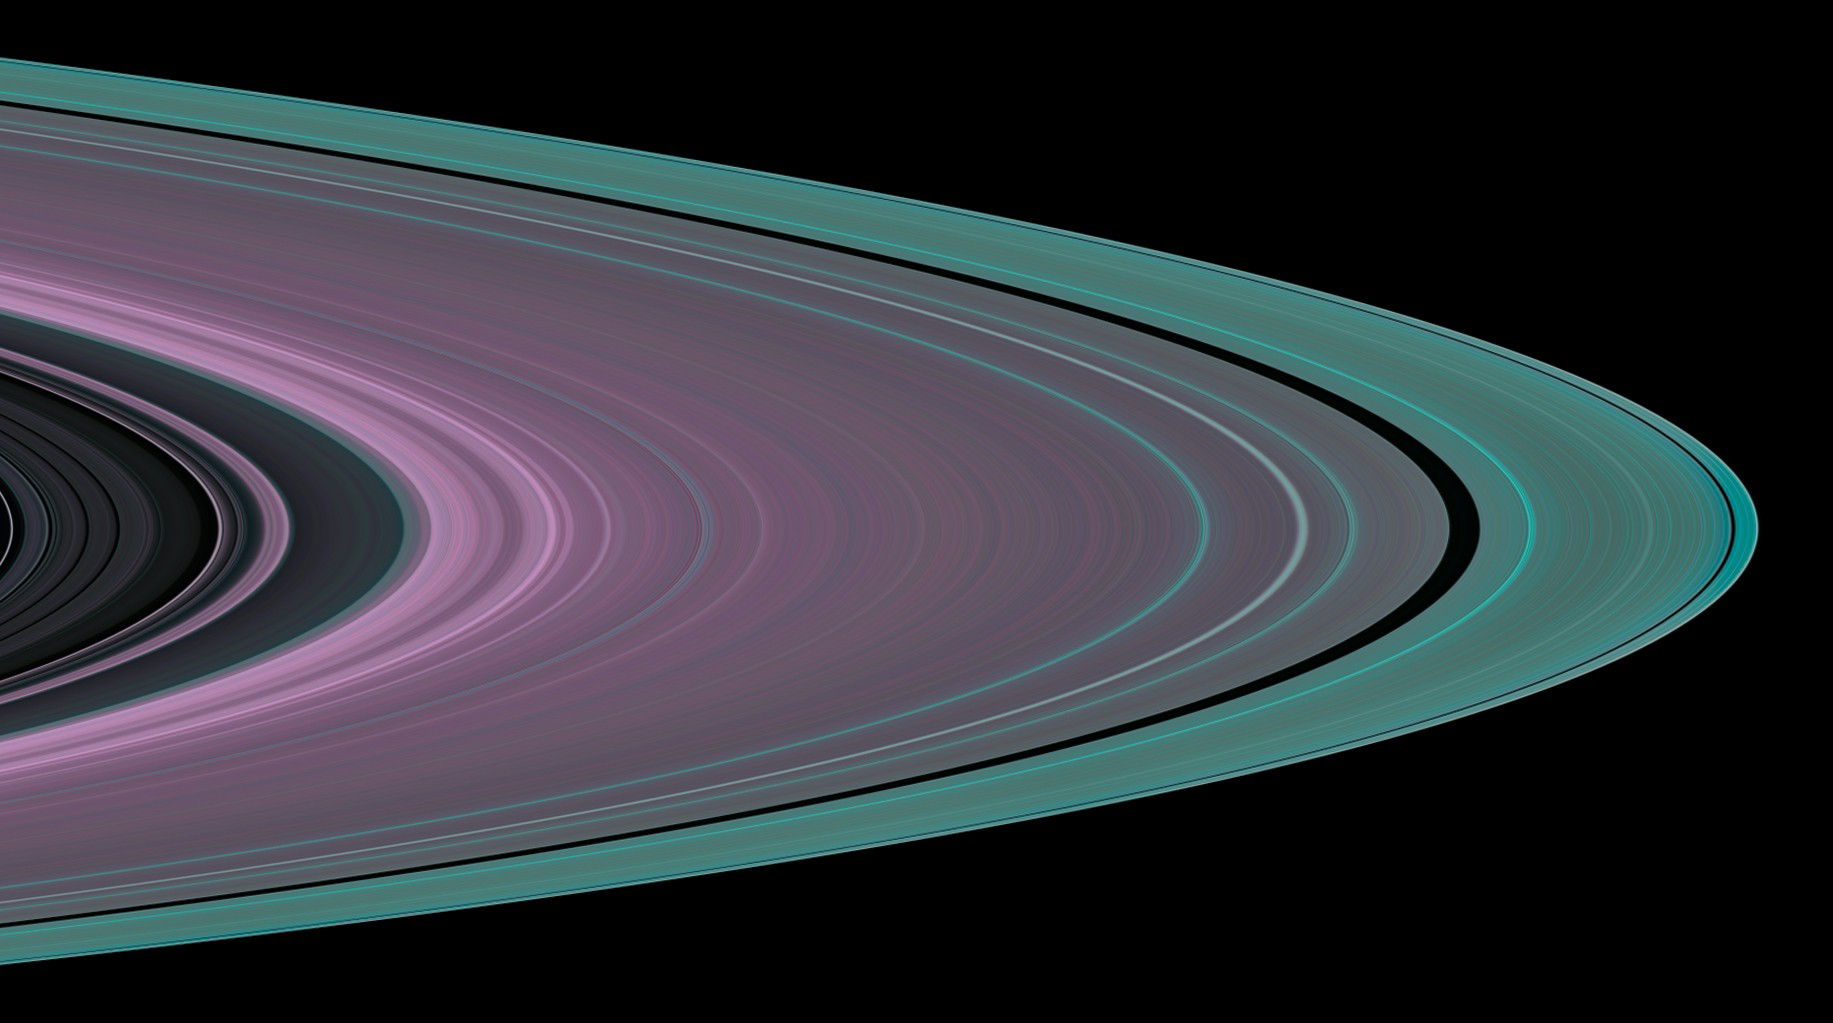

Small Particles in Ring A

Specially designed Cassini orbits place Earth and Cassini on opposite sides of Saturn’s rings, a geometry known as occultation. Cassini conducted the first radio occultation observation of Saturn’s rings on May 3, 2005.

Three simultaneous radio signals of 0.94, 3.6, and 13 centimeter wavelengths (Ka-, X-, and S-bands) were sent from Cassini through the rings to Earth. The observed change of each signal as Cassini moved behind the rings provided a profile of the distribution of ring material and an optical depth profile.

This simulated image was constructed from the measured optical depth profiles of the Cassini Division and ring A. It depicts the observed structure at about 10 kilometers (6 miles) in resolution. Many radial features evident across ring A, but especially exterior to the Encke and Keeler gaps (the broad and narrow black bands on the right side of the image), are wavy features called ‘density waves.’ They are caused by gravitational interaction with moons outside ring A.

Color is used to represent information about ring particle sizes based on the measured effects of the three radio signals. Shades of purple indicate regions where there is a lack of particles less than 5 centimeters (about 2 inches) in diameter. Green and blue shades indicate regions where there are particles of sizes smaller than 5 centimeters (2 inches) and 1 centimeter (less than one third of an inch), respectively.

Note the gradual increase in shades of green towards the outer edge of ring A. It indicates gradual increase in the abundance of 5-centimeter (2-inch) and smaller particles. Frequent collisions between large ring particles in this dynamically active region likely fragment the larger particles into more numerous smaller ones.

The Cassini-Huygens mission is a cooperative project of NASA, the European Space Agency and the Italian Space Agency. The Jet Propulsion Laboratory, a division of the California Institute of Technology in Pasadena, manages the mission for NASA’s Science Mission Directorate, Washington, D.C. The Cassini orbiter was designed, developed and assembled at JPL. The radio science team is based at JPL.

Credit: NASA/JPL